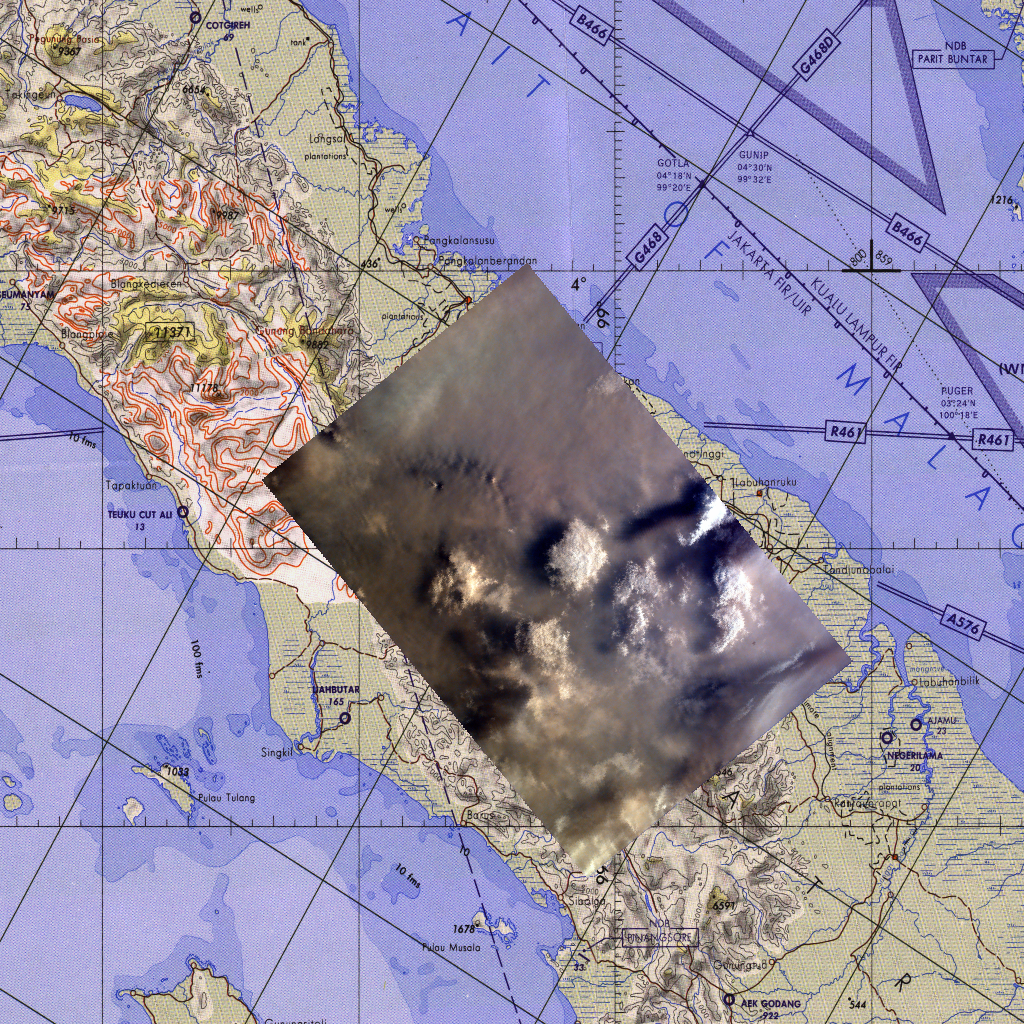

Map of northern Sumatra, Indonesia

This map corresponds to KidSat image MET 00215424 of the northern regions of Sumatra that was captured on September 27, 1997 during the Shuttle flight STS-86. It is centered at 3.1 degrees S 98.6 degrees E.

As the Space Shuttle Atlantis flew over the Indonesian archipelago last Friday, middle school students across the country photographed the fires and smoke that blanket Sumatra. A joint effort between 23 of the 52 schools participating in this mission, the KidSat camera was used to image a 140 km wide, 1950 km long strip that starts in the northwest (5.24 degrees N, 97.11 degrees E), and follows the Pegunungan Barisan range across the equator to the southern tip of Sumatra (7.44S, 106.1E).

Smoldering underground fires have raged uncontrolled for the past few weeks in Southeast Asia. Originally set to clear land for agriculture, the fires are usually extinguished by the annual monsoon rains. However, this year, the rains had not come due to El Niño which produces dry conditions in the Indonesia region.

The KidSat camera that photographed these fires is mounted in the overhead starboard window of the Shuttle Atlantis and operates before and after docking with Mir when the Shuttle’s windows face the Earth. Students on the ground are linked to the camera through the Internet and a series of satellites. Commands are sent from middle schools through a Mission Operations Gateway at the University of California, San Diego, to a Thinkpad on the Shuttle flight deck. Images are transmitted back to the Jet Propulsion Laboratory where they are immediately placed on the Internet for the KidSat students and the rest of the world to view and use. High school and undergraduate students work in collaboration with scientists and engineers to develop and operate the KidSat systems. Curriculum developed by The Johns Hopkins University Institute for the Academic Advancement of Youth is used in the middle school classrooms to encourage scientific inquiry based on the images.

The photographs from the three missions of the KidSat pilot program can be accessed at the following URL: http://www.jpl.nasa.gov/kidsat

The KidSat program was developed by the Jet Propulsion Laboratory, The Johns Hopkins University Institute for the Academic Advancement of Youth, and The University of California, San Diego, with support from NASA’s Johnson Space Center. The project is supported by NASA’s Office of Human Resources and Education with support from NASA’s Offices of Mission to Planet Earth, Space Flight, and Space Science. JPL is a division of the California Institute of Technology (Caltech).

Credit: NASA/JPL